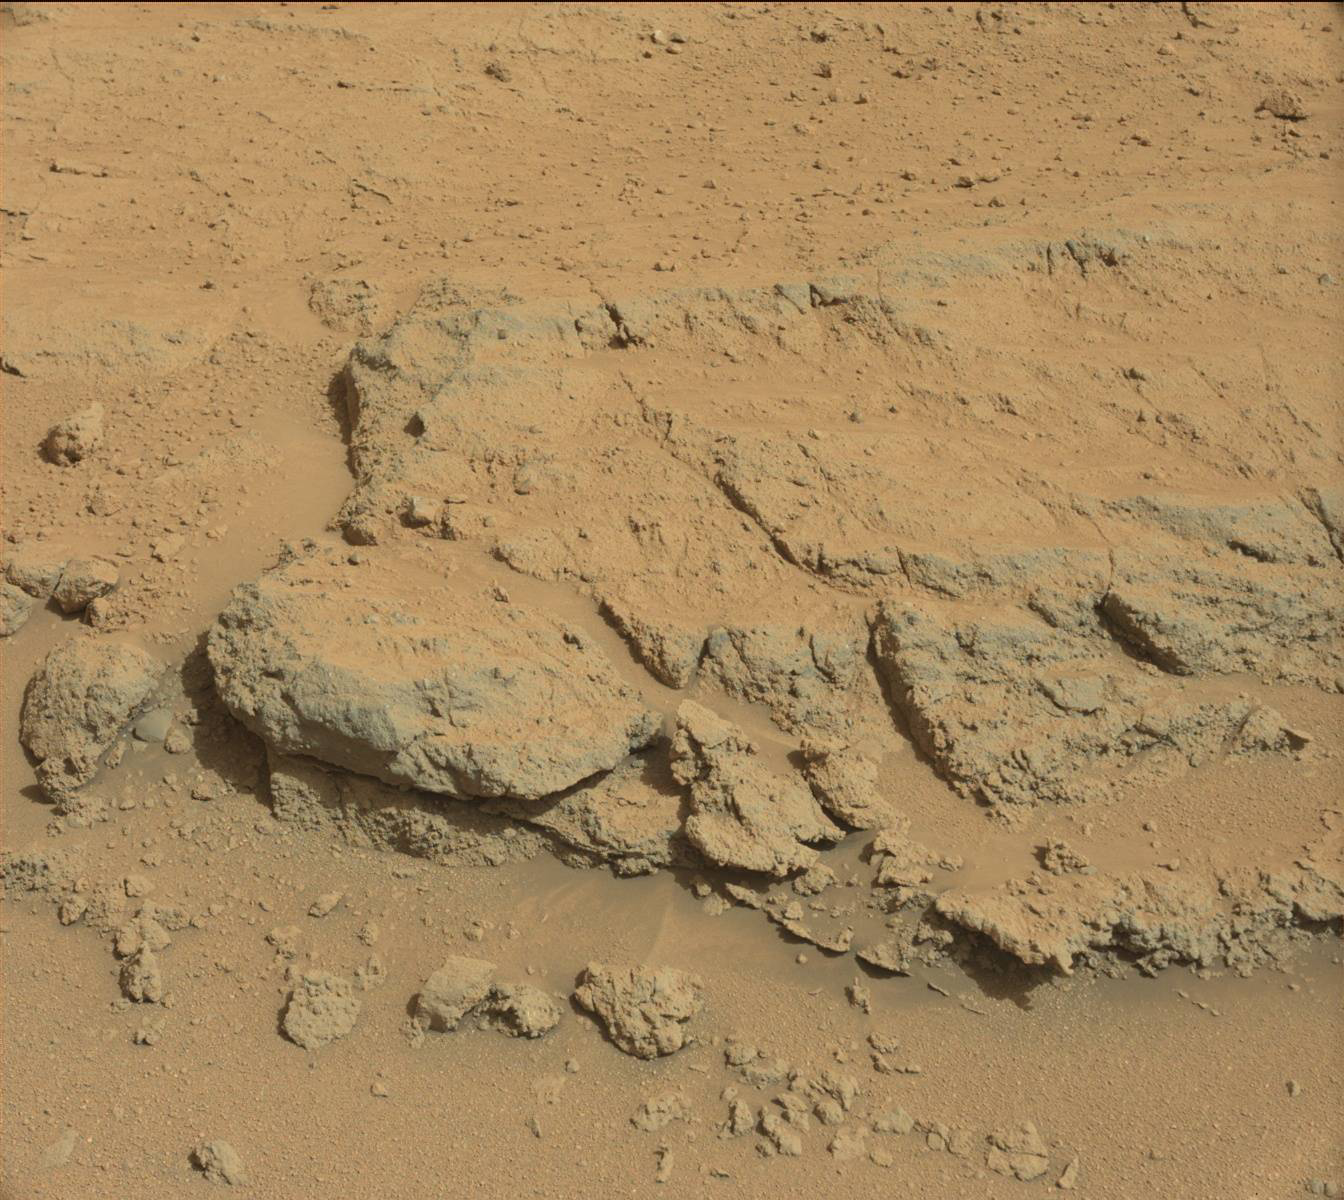

Evolving Excitement Over ‘Darwin’ Rock Outcrop at ‘Waypoint 1’

For at least a couple of days, the science team of NASA’s Mars rover Curiosity is focused on a full-bore science campaign at a tantalizing, rocky site informally called “Darwin.”

Curiosity arrived in the vicinity of Darwin last week after its longest drive yet. The rover rolled closer to Darwin in recent days to lay its “contact science” instruments on the bedrock itself for in-depth mineral and chemical composition analysis.

Darwin and other rocks in the area first were seen in images taken from an orbiting spacecraft. The region was chosen as “Waypoint 1” because it appears to expose layers of rock that could reveal the inner makeup and history of the plains on the floor of Gale Crater, including any flows of water that laid these materials down in the past. Analysis of Darwin may provide evidence of whether and how water played a role in the layering of rocks in this region.

This view of Darwin was taken with the left eye of the Mast Camera (Mastcam) on Curiosity during the 390th Martian day, or sol, of the rover’s work on Mars (Sept. 10, 2013).

Malin Space Science Systems, San Diego, built and operates Mastcam. NASA’s Jet Propulsion Laboratory manages the Mars Science Laboratory mission and the mission’s Curiosity rover for NASA’s Science Mission Directorate in Washington. The rover was designed, developed and assembled at JPL, a division of the California Institute of Technology in Pasadena.

Credit: NASA/JPL-Caltech/Malin Space Science Systems